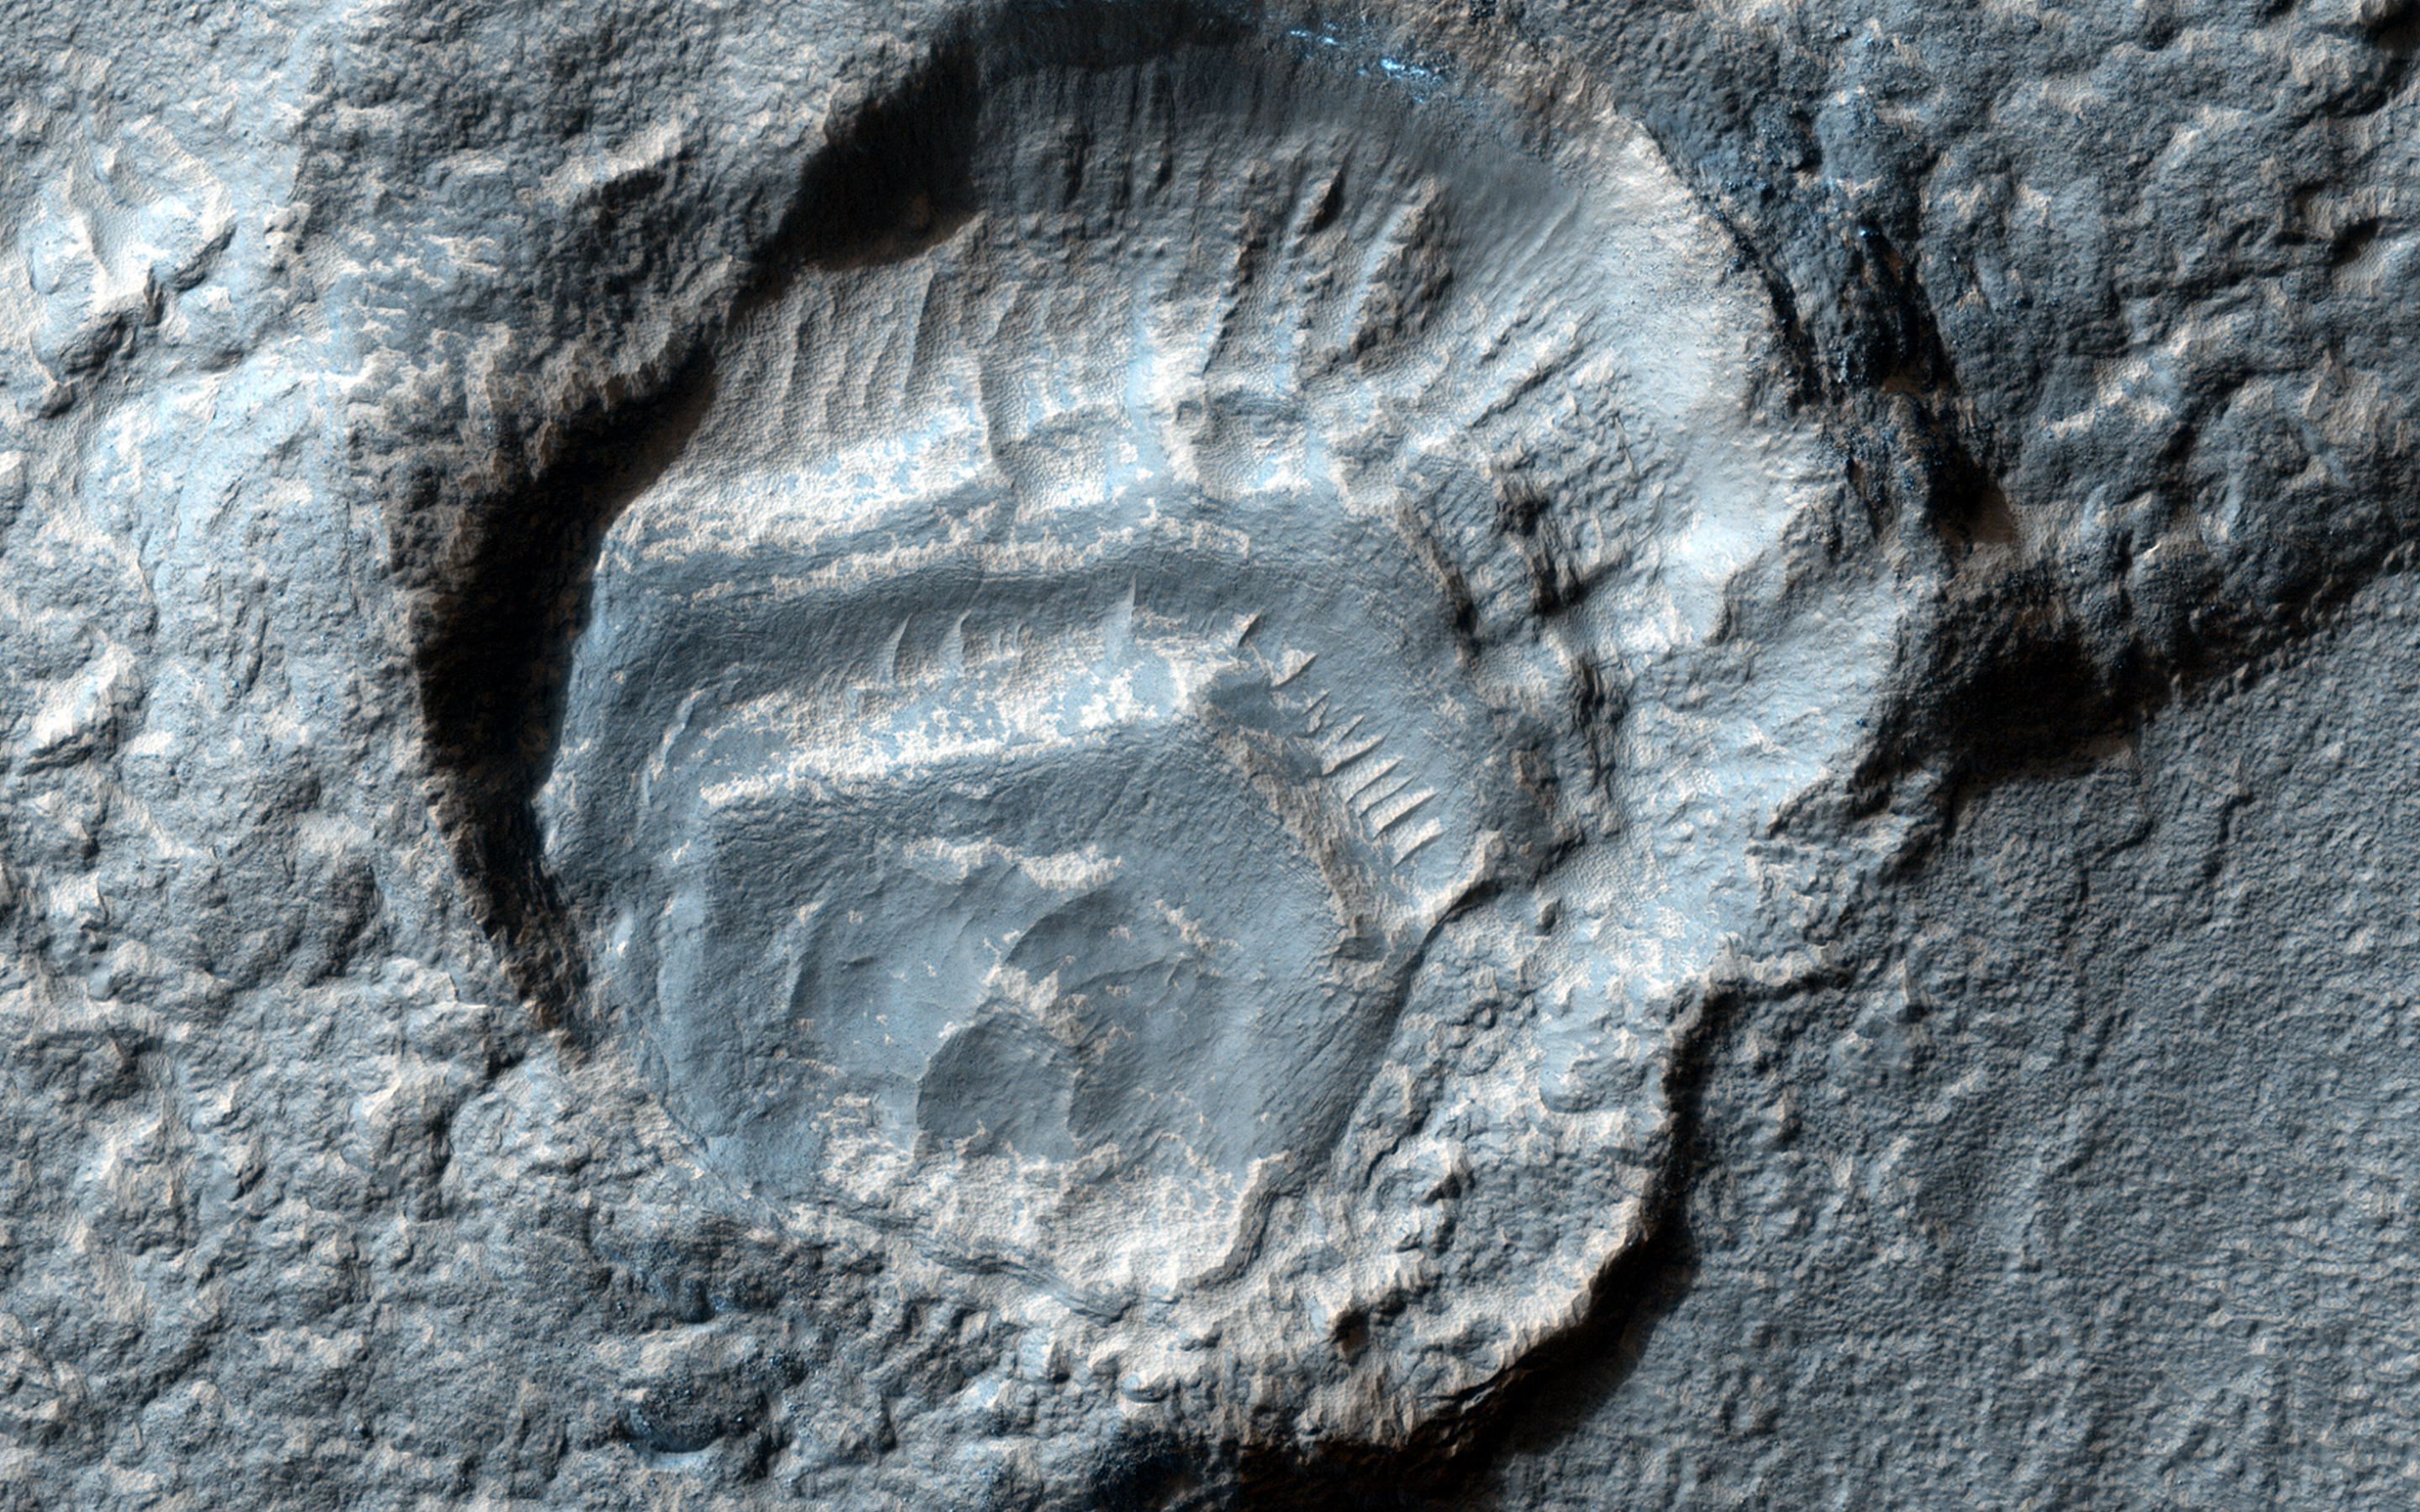

Weird Crater

This feature has a strange appearance, as if the crater has feet with toes sticking out of two sides. Let’s try to explain this.

First, there was a highly oblique impact event, with the bolide (or meteorite) striking the ground while flying almost horizontally over the surface. Such oblique impacts tend to send ejecta in two directions to the sides of the bolide trajectory, rather than in all directions around the crater. However, there was ice near the surface, covered and protected by the ejecta, and the unprotected ice sublimated at some later time, so the ejecta now appears especially thick.

Also, there were layers of dust (maybe along with ice) deposited inside the crater. Or maybe something else happened, but likely involving the ice that comes and goes in the middle latitude regions of Mars.

HiRISE is one of six instruments on NASA’s Mars Reconnaissance Orbiter. The University of Arizona, Tucson, operates HiRISE, which was built by Ball Aerospace & Technologies Corp., Boulder, Colorado. NASA’s Jet Propulsion Laboratory, a division of the California Institute of Technology in Pasadena, manages the Mars Reconnaissance Orbiter Project for NASA’s Science Mission Directorate, Washington.

Credit: NASA/JPL-Caltech/Univ. of Arizona